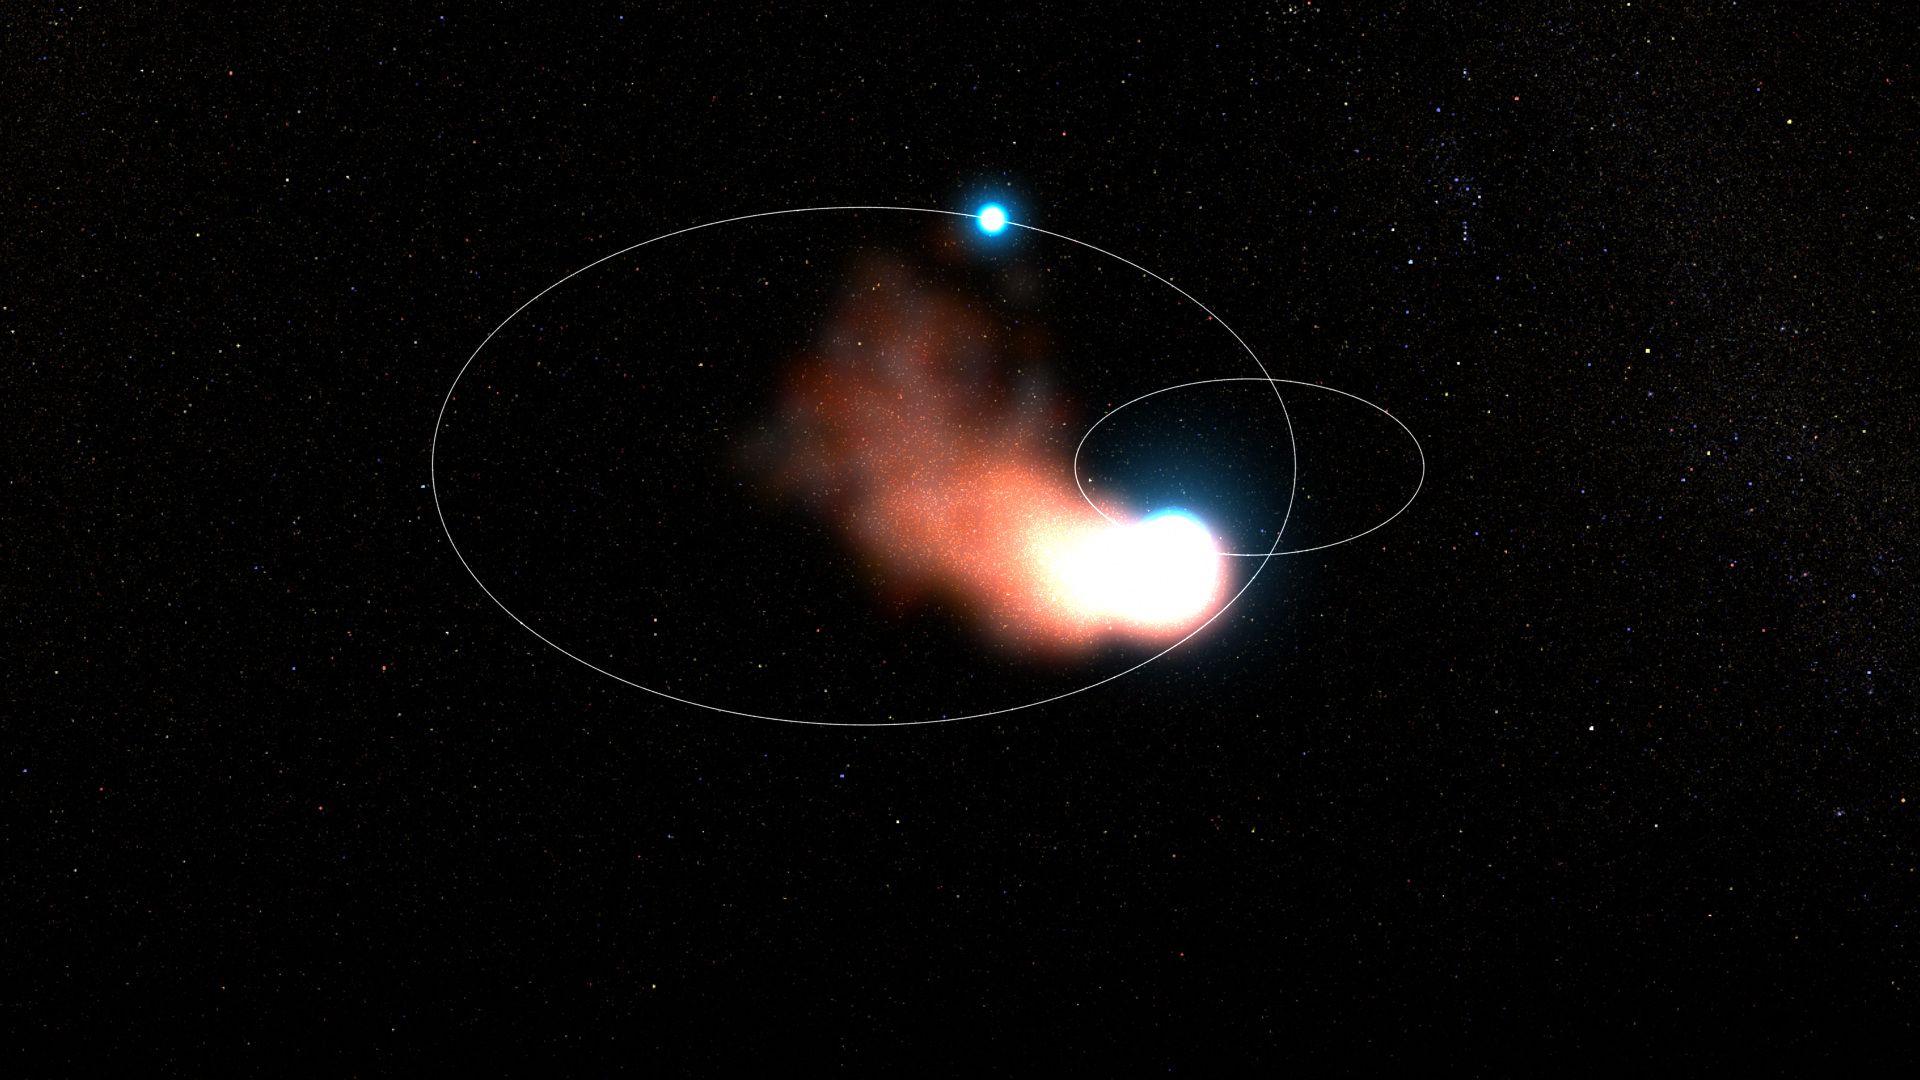

WR 140 Binary System: Top View

This animation looks down from above the orbital plane to depict the spiraling creation of dust in the binary star system WR 140. A Wolf-Rayet star — the dense core of an aging massive star — and an O-type star orbit one another, their stellar winds colliding as they get close. The intermixed stellar material blows back past the O star, forming dust as it cools.

Credit: Video: NASA, ESA, CSA, Joseph Olmsted (STScI)